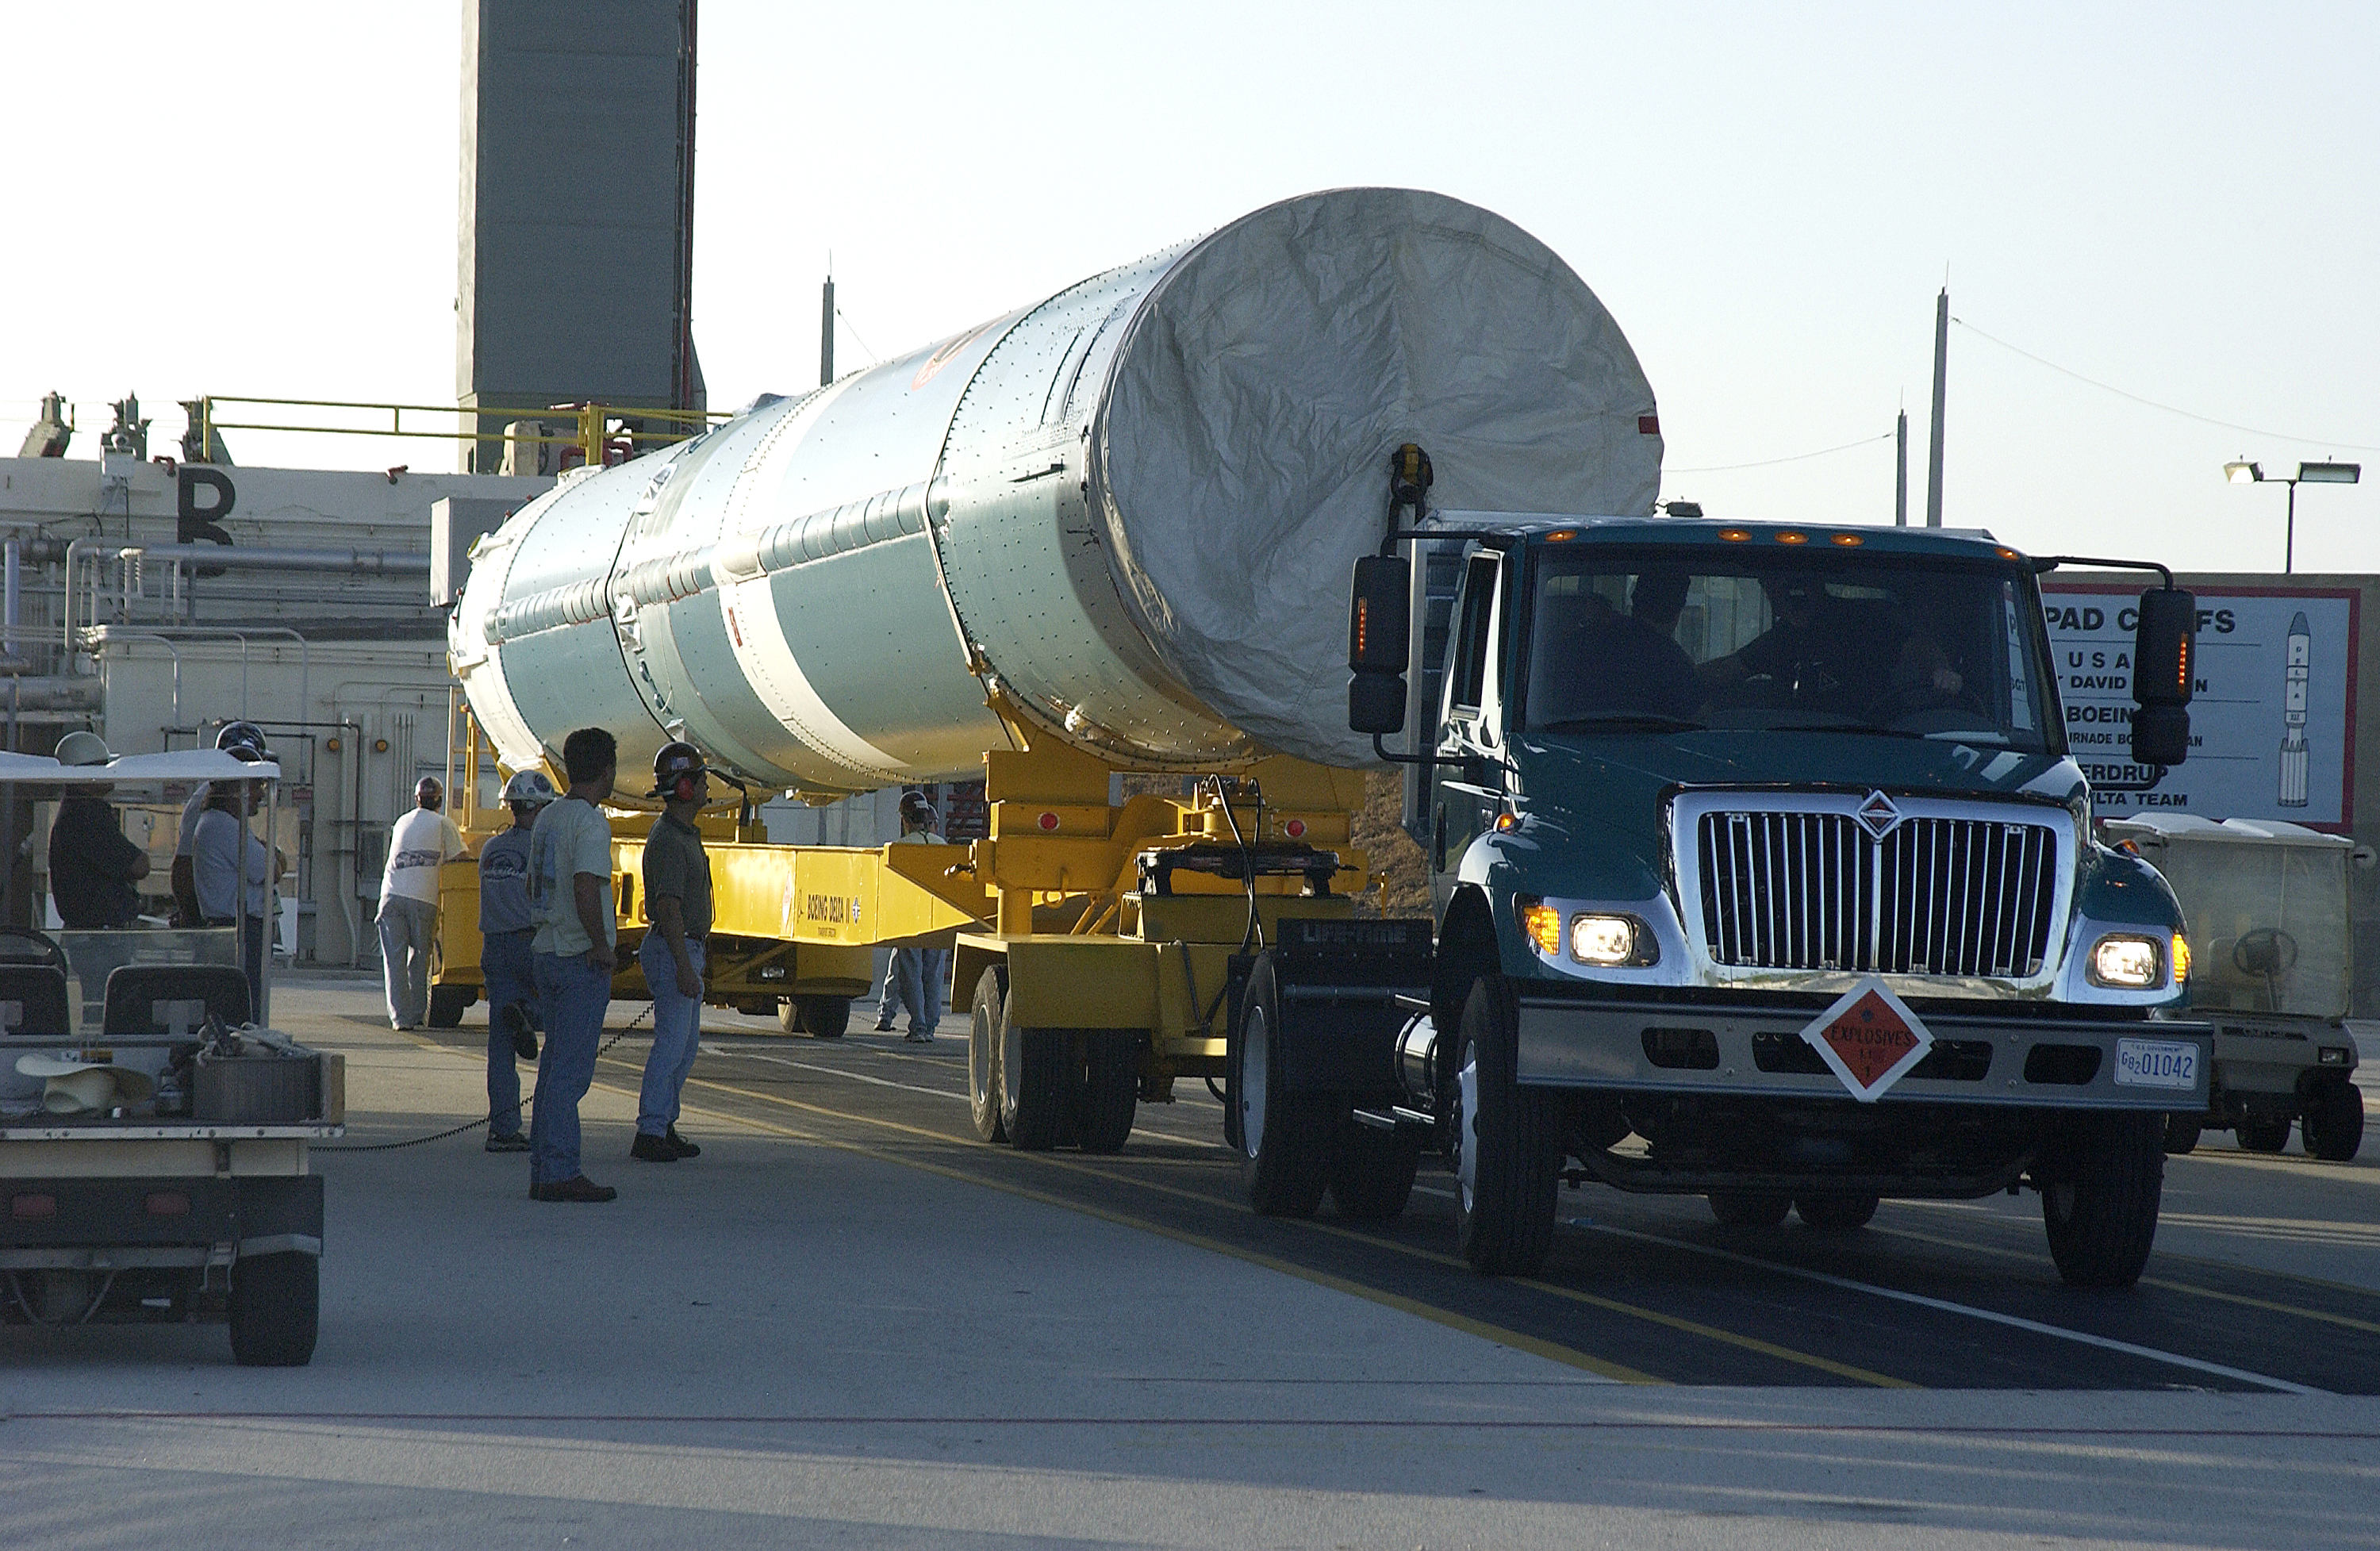

Spitzer's Rocket

On July 18, 2003, the first stage of Spitzer's Delta II rocket waits to be lifted up into the mobile service tower.

Credit: NASA/KSC